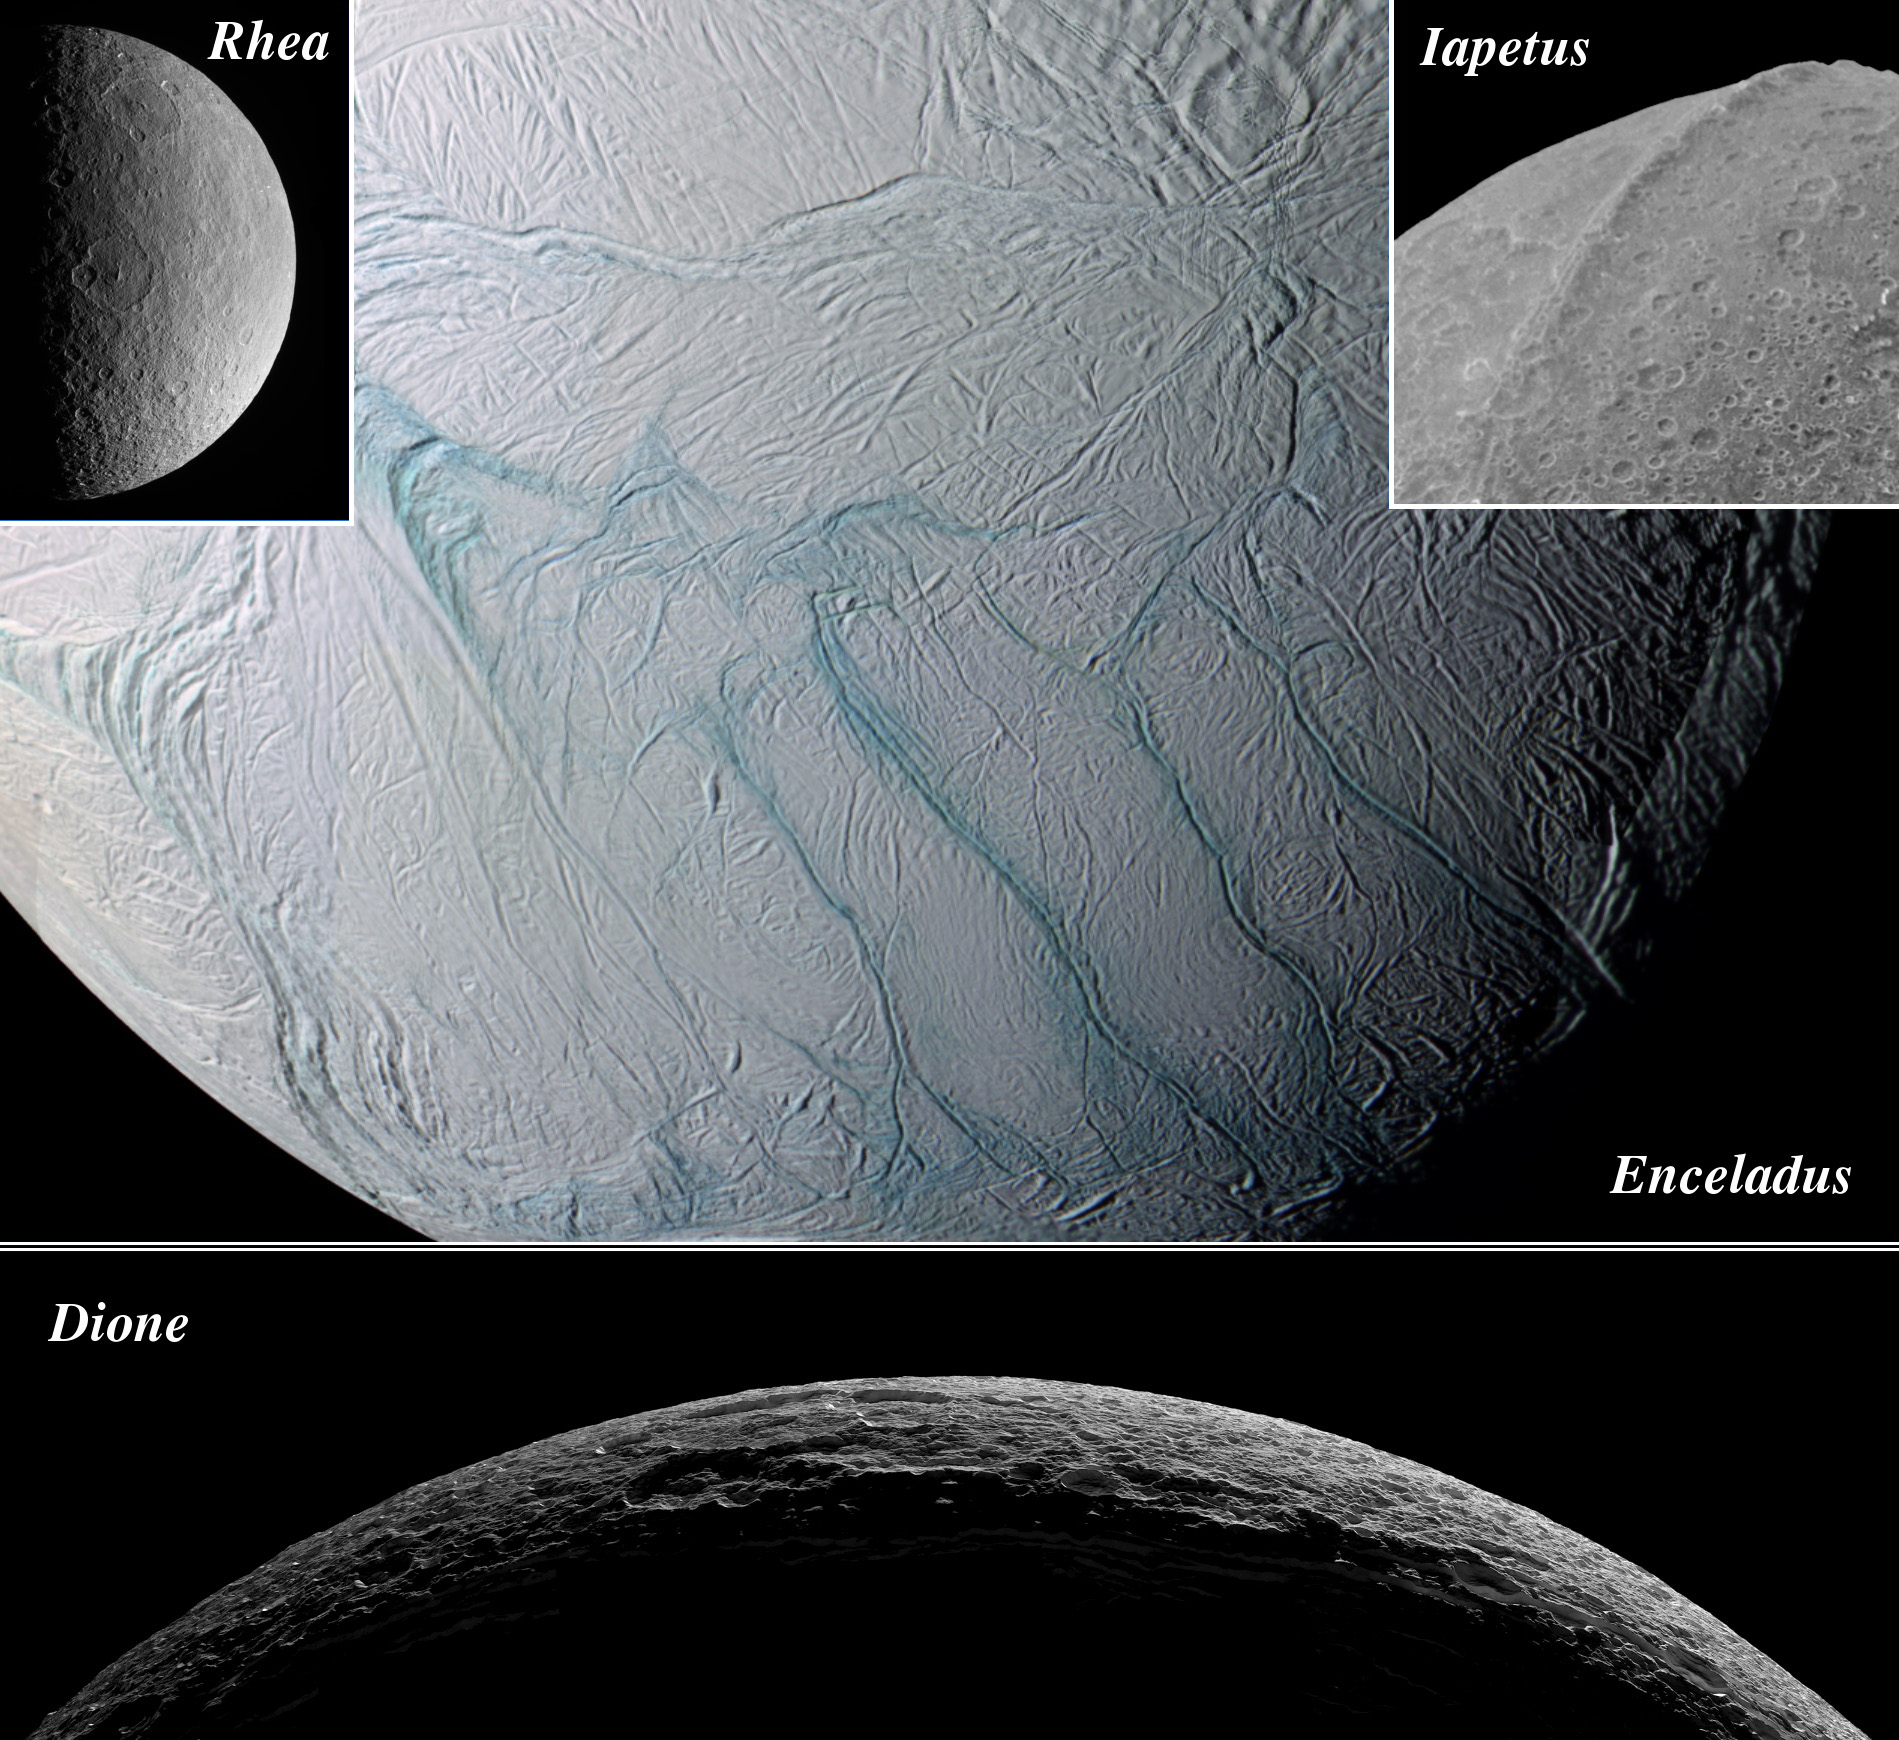

Season of Moons

This montage shows four major icy moons of Saturn that the Cassini spacecraft visited while surveying the Saturnian system during 2005. Even though all of these bodies are made largely of ice, they exhibit remarkably different geological histories and varied surface features.

Craters from meteorite impacts are common features on all of these moons. But since the major moons of Saturn are thought to have all formed at approximately the same time, the different distribution of sizes, shapes and numbers of craters on each of their surfaces tell scientists a great deal about the differences in their geologic histories.

Rhea and Iapetus are thoroughly peppered by impacts, suggesting their surfaces have been exposed to the shooting gallery of space for eons. Dione appears to have regions of terrain that are smoother, with fewer craters, suggesting a slightly younger surface. Dione also has a large system of bright, braided fractures that suggest tectonic activity took place there some time after the moon first formed.

Enceladus, however, possesses a region of terrain near its south pole (shown here), that is so dramatically devoid of impact sites that scientists suspected it was geologically active in the recent past, and perhaps even today. The discovery this year of material jetting from the pole and creating a great plume of icy particles confirmed these suspicions. See PIA07758 for images of the Enceladus plume.

The processes that power the activity on Enceladus remain elusive, as do those that produced the pronounced equatorial bulge on Iapetus. This feature was imaged for the first time by Cassini during a flyby of Iapetus that began New Year’s Day. The bulge on Iapetus reaches 20 kilometers (12 miles) above the surrounding terrain in places, making it one of the tallest features in the solar system.

Like many scientific journeys, Cassini’s historic survey of Saturn’s moons has raised more questions. For example, why small Enceladus (505 kilometers, or 314 miles across) is presently geologically active while much larger Rhea (1,528 kilometers, or 949 miles across) is not. Fortunately, such puzzles are the most exciting sort for scientists interested in uncovering the secrets of Saturn’s realm.

The Cassini-Huygens mission is a cooperative project of NASA, the European Space Agency and the Italian Space Agency. The Jet Propulsion Laboratory, a division of the California Institute of Technology in Pasadena, manages the mission for NASA’s Science Mission Directorate, Washington, D.C. The Cassini orbiter and its two onboard cameras were designed, developed and assembled at JPL. The imaging operations center is based at the Space Science Institute in Boulder, Colo.

Credit: NASA/JPL/Space Science Institute